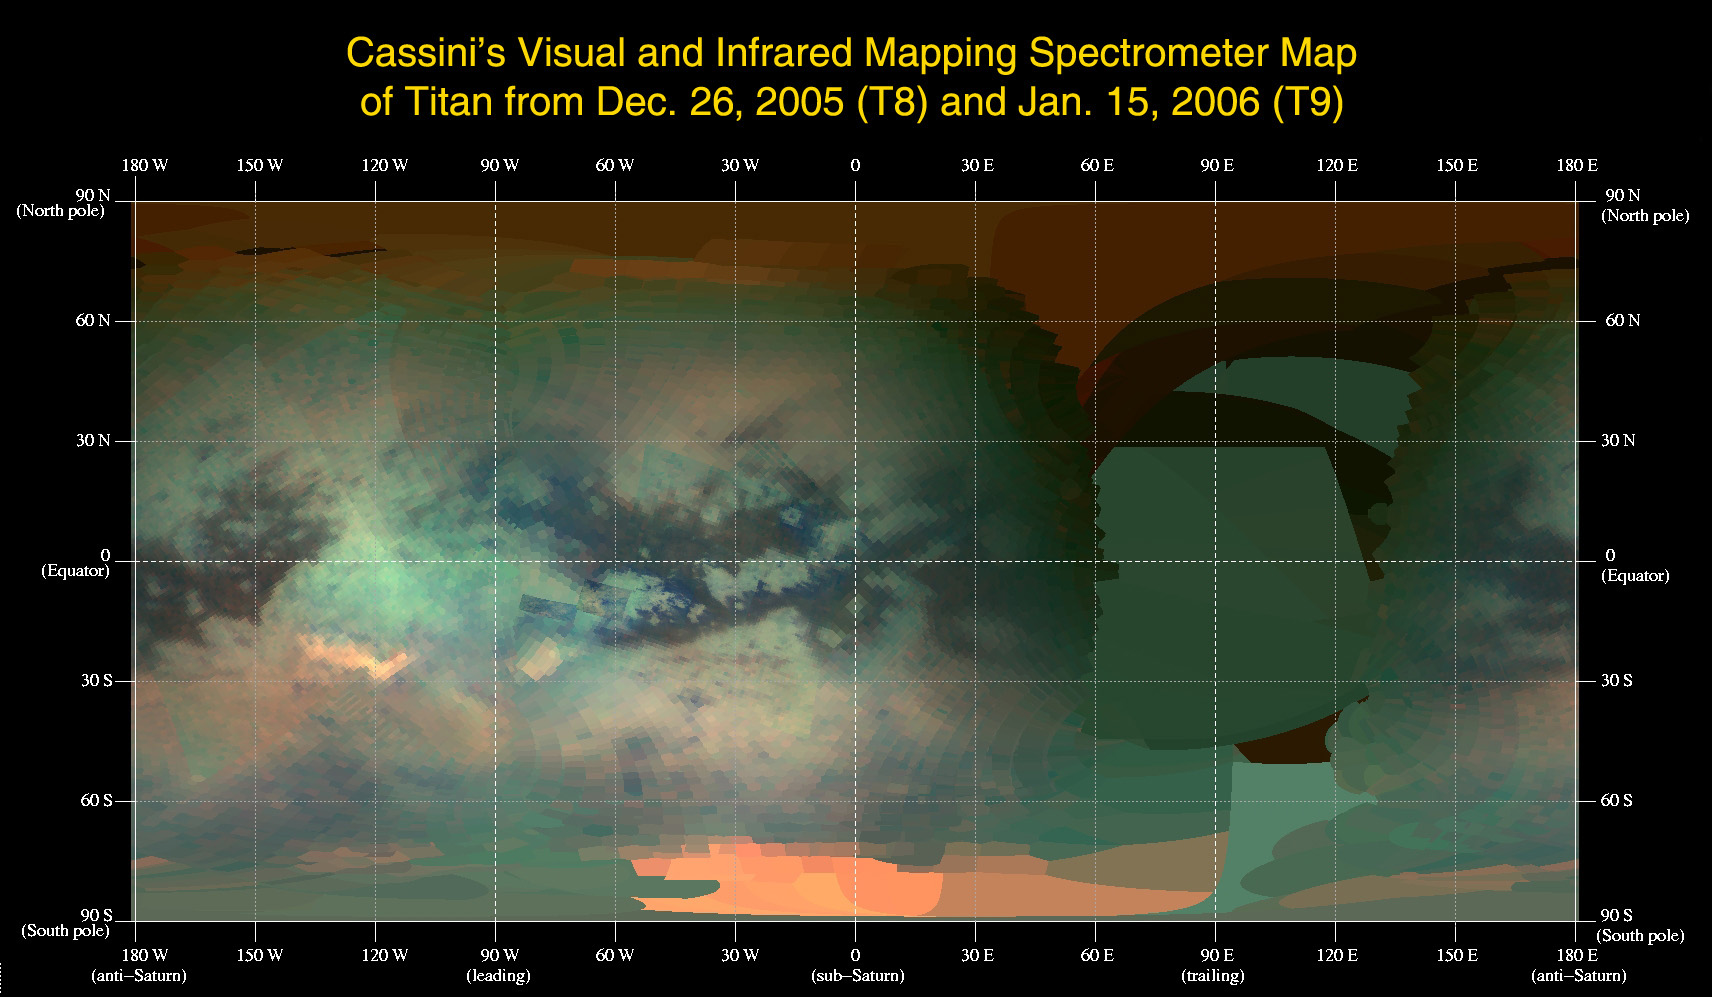

An Infrared Map of Titan

This global infrared map of Titan was composed with data from Cassini’s visual and infrared mapping spectrometer taken during the last two Titan flybys, on Dec. 26, 2005, and Jan. 15, 2006.

The map was constructed from false-color images taken at wavelengths of 1.6 microns shown in blue, 2.01 microns in green, and 5 microns in red. All three images are of reflected sunlight.

The viewing geometry of the December flyby is roughly on the opposite hemisphere of the flyby in January. There are several important features to note in the map. First, the globe of Titan exhibits two major types of terrain, one is very bright, and a darker one seems to be concentrated near the equator. Titan also has two very bright regions, the large one known as Tui Reggio, located at approximately 25 degrees south latitude and 130 degrees west longitude, and the other as Hotei Arcus, at 20 degrees south latitude and 80 degrees west longitude. These regions are thought to be surface deposits, probably of volcanic origin, and may be water and/or carbon dioxide frozen from the volcanic vapor. The western margins of Tui Reggio have a complex flow-like structure consistent with eruptive phenomena. The reddish feature at the south pole is Titan’s south polar cloud system, which was very bright during the December flyby. The impact crater Sinlap is clearly visible at approximately latitude 13 degrees north and longitude 16 degrees west. The poorly resolved regions between longitudes of 30 degrees and 150 degrees east will be filled in during subsequent flybys.

The Cassini-Huygens mission is a cooperative project of NASA, the European Space Agency and the Italian Space Agency. The Jet Propulsion Laboratory, a division of the California Institute of Technology in Pasadena, manages the mission for NASA’s Science Mission Directorate, Washington, D.C. The Cassini orbiter was designed, developed and assembled at JPL. The visual and infrared mapping spectrometer team is based at the University of Arizona.

Credit: NASA/JPL/University of Arizona